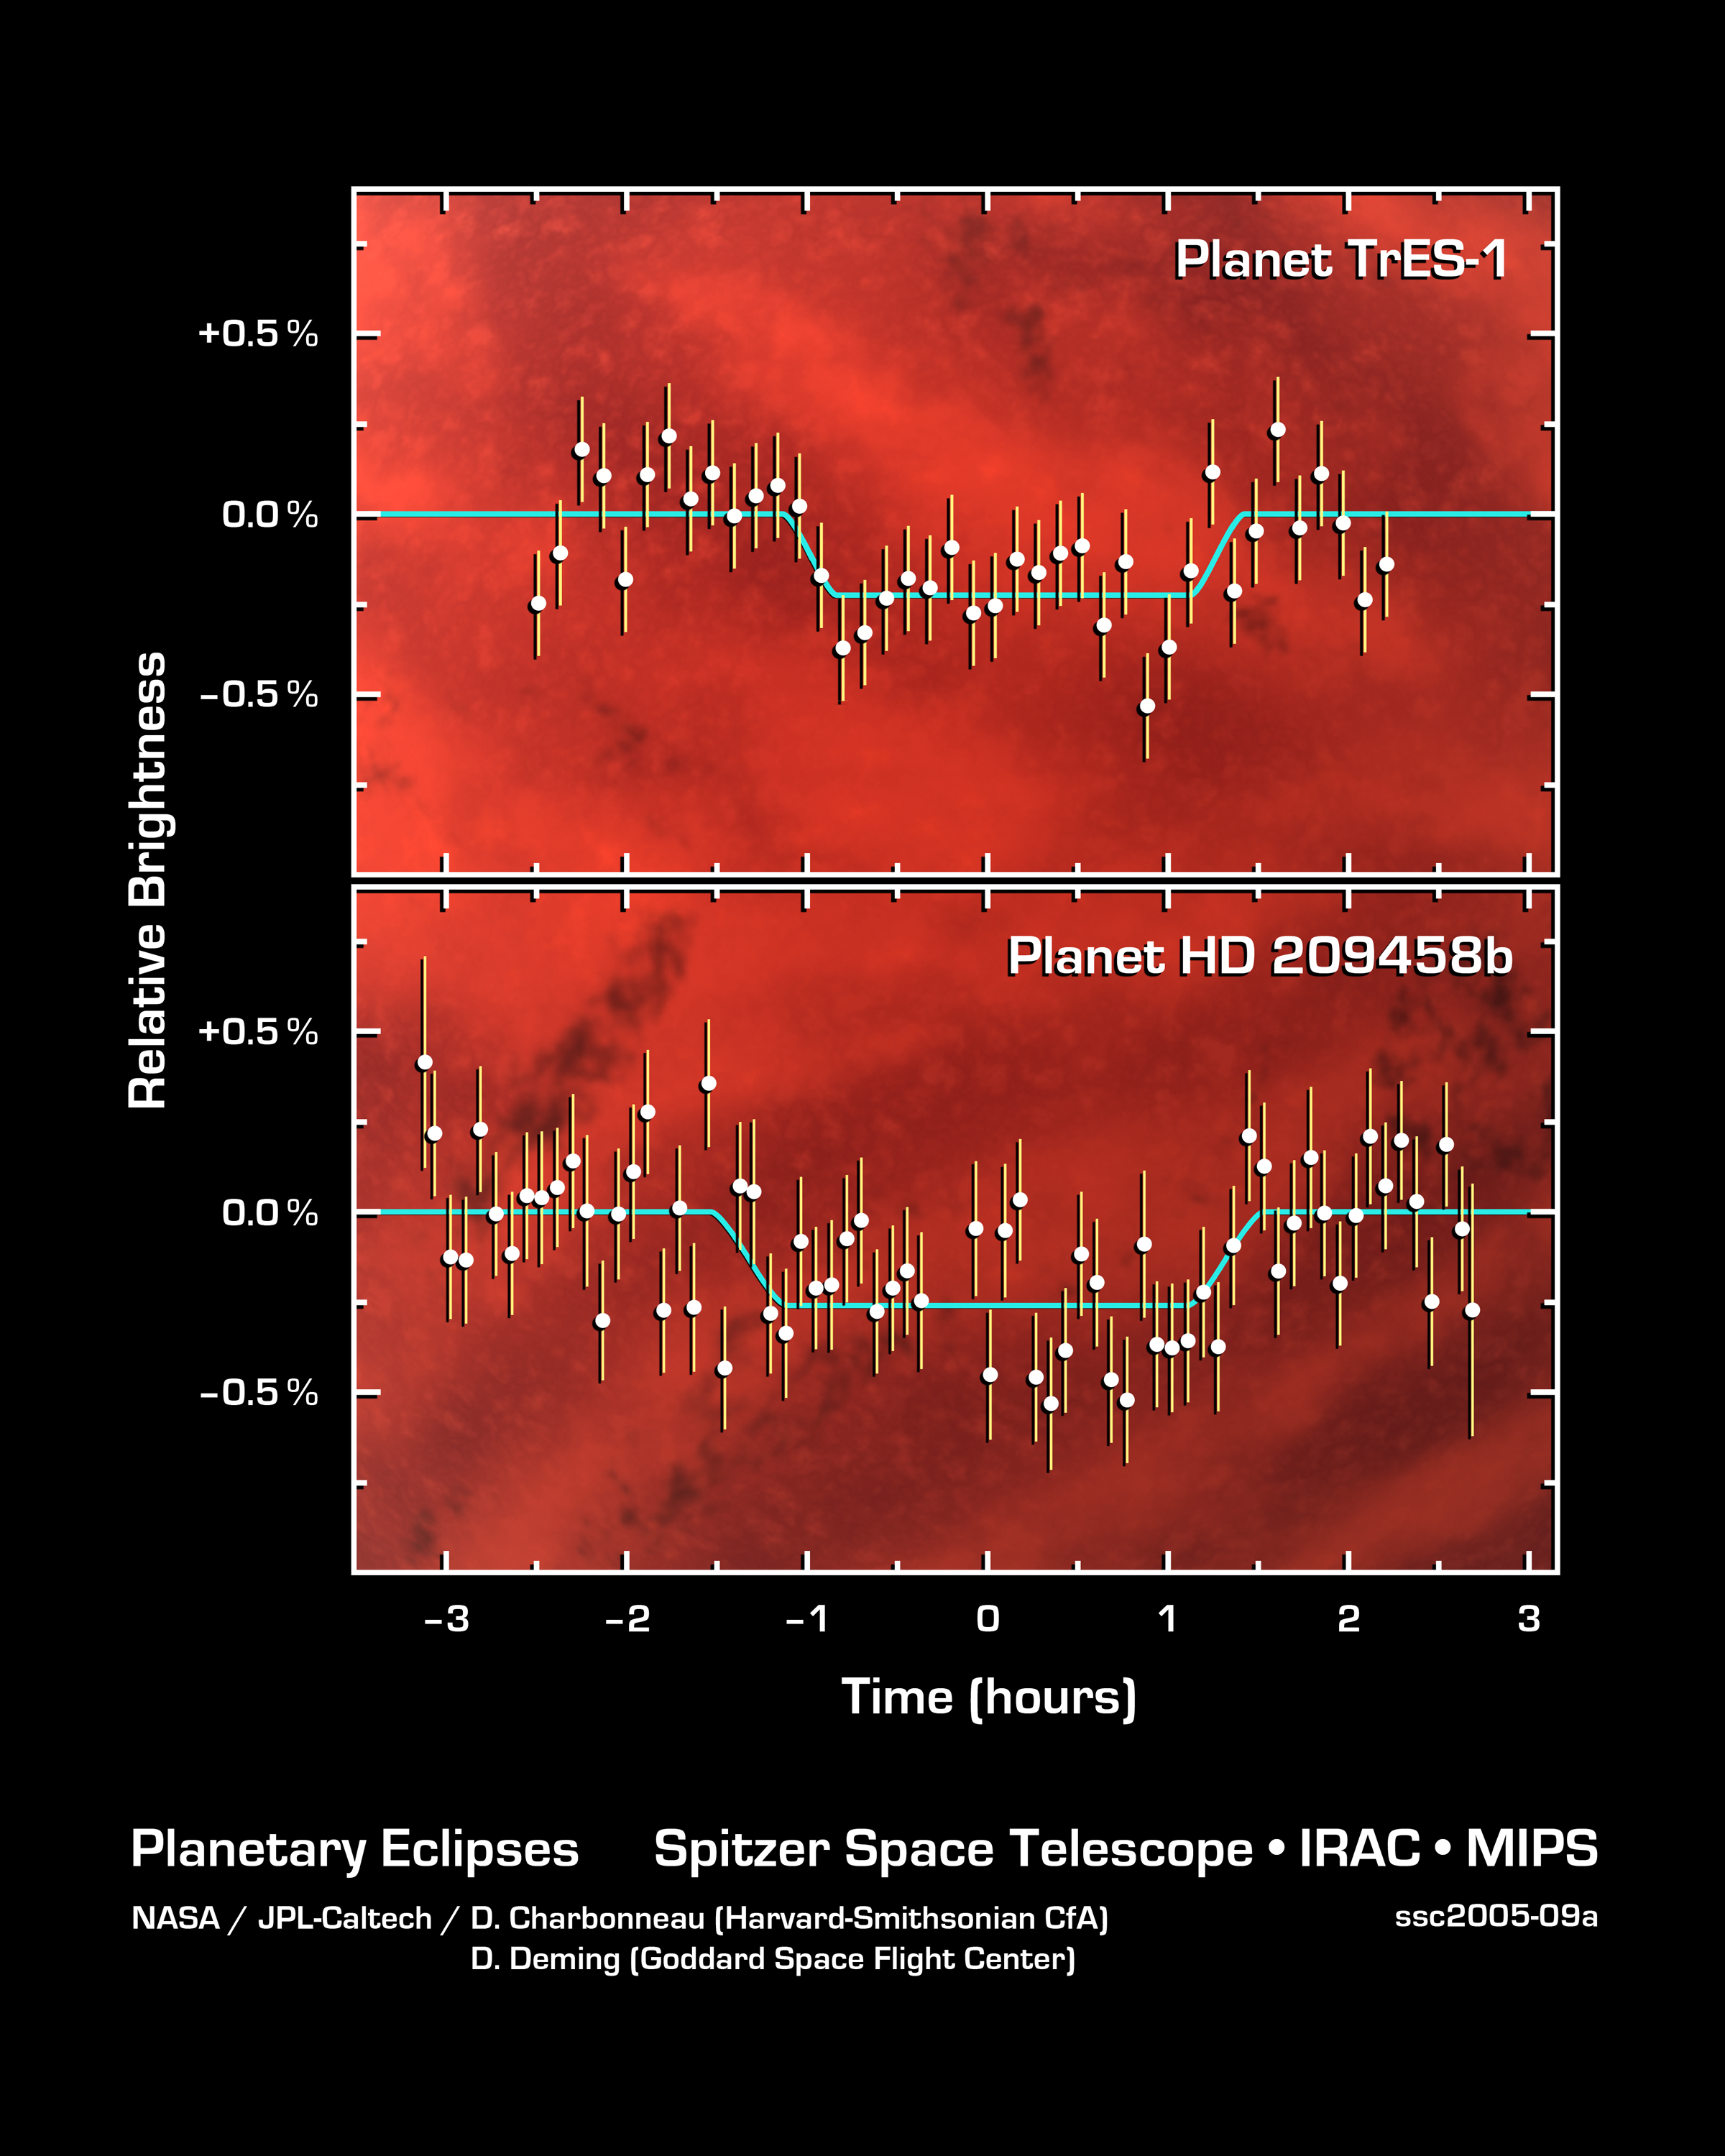

The Language of Planetary Light

This graph of data from NASA's Spitzer Space telescope shows changes in the infrared light output of two star-planet systems (one above, one below) located hundreds of light-years away. The data were taken while the planets, called HD 209458b and TrES-1, disappeared behind their stars in what is called a "secondary eclipse." The dip seen in the center of each graph represents the time when the planets were eclipsed, and tells astronomers exactly how much light they emit.

Why a secondary eclipse? When a planet transits, or passes in front of, its star, it partially blocks the light of the star. When the planet swings around behind the star, the star completely blocks its light. This drop in total light can be measured to determine the amount of light coming from just the planet.

Why infrared? In visible light, the glare of a star overwhelms its planetary companion and the little light the planet reflects. In infrared, a star shines less brightly, and its planet gives off its own internal light, or heat radiation, making the planet easier to detect.

By observing these secondary eclipses at different infrared wavelengths, astronomers can obtain the planet's temperature, and, in the future, they may be able to pick out chemicals sprinkled throughout a planet's atmosphere. The technique also reveals whether a planet's orbit is elongated or circular.

This strategy will not work for all known extrasolar planets. It is ideally suited to study those Jupiter-sized planets previously discovered to cross, or transit, between us and the Sun-like stars they orbit, out to distances of 500 light-years. NASA's Spitzer Space Telescope was the first to successfully employ this technique.

The data of HD 209458b were taken by Spitzer's multiband imaging photometer using the 24-micron array. The data of TrES-1 were taken by Spitzer's infrared array camera using the 8-micron array.

Credit: NASA/JPL-Caltech/D. Charbonneau (Harvard-Smithsonian CfA) and D. Deming (Goddard Space Flight Center)